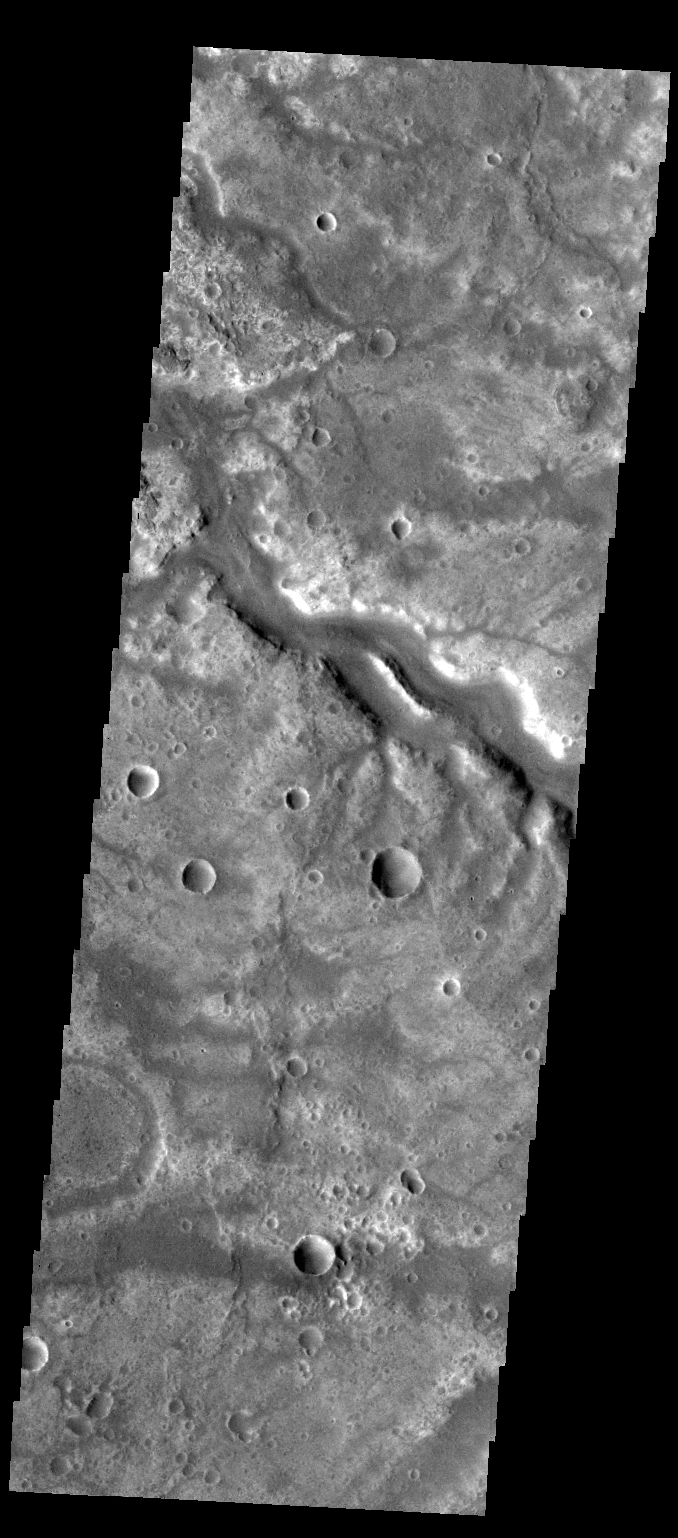

Samara Valles

Today’s VIS image shows a section of Samara Valles north of yesterday’s image.

Credit: NASA/JPL-Caltech/ASU